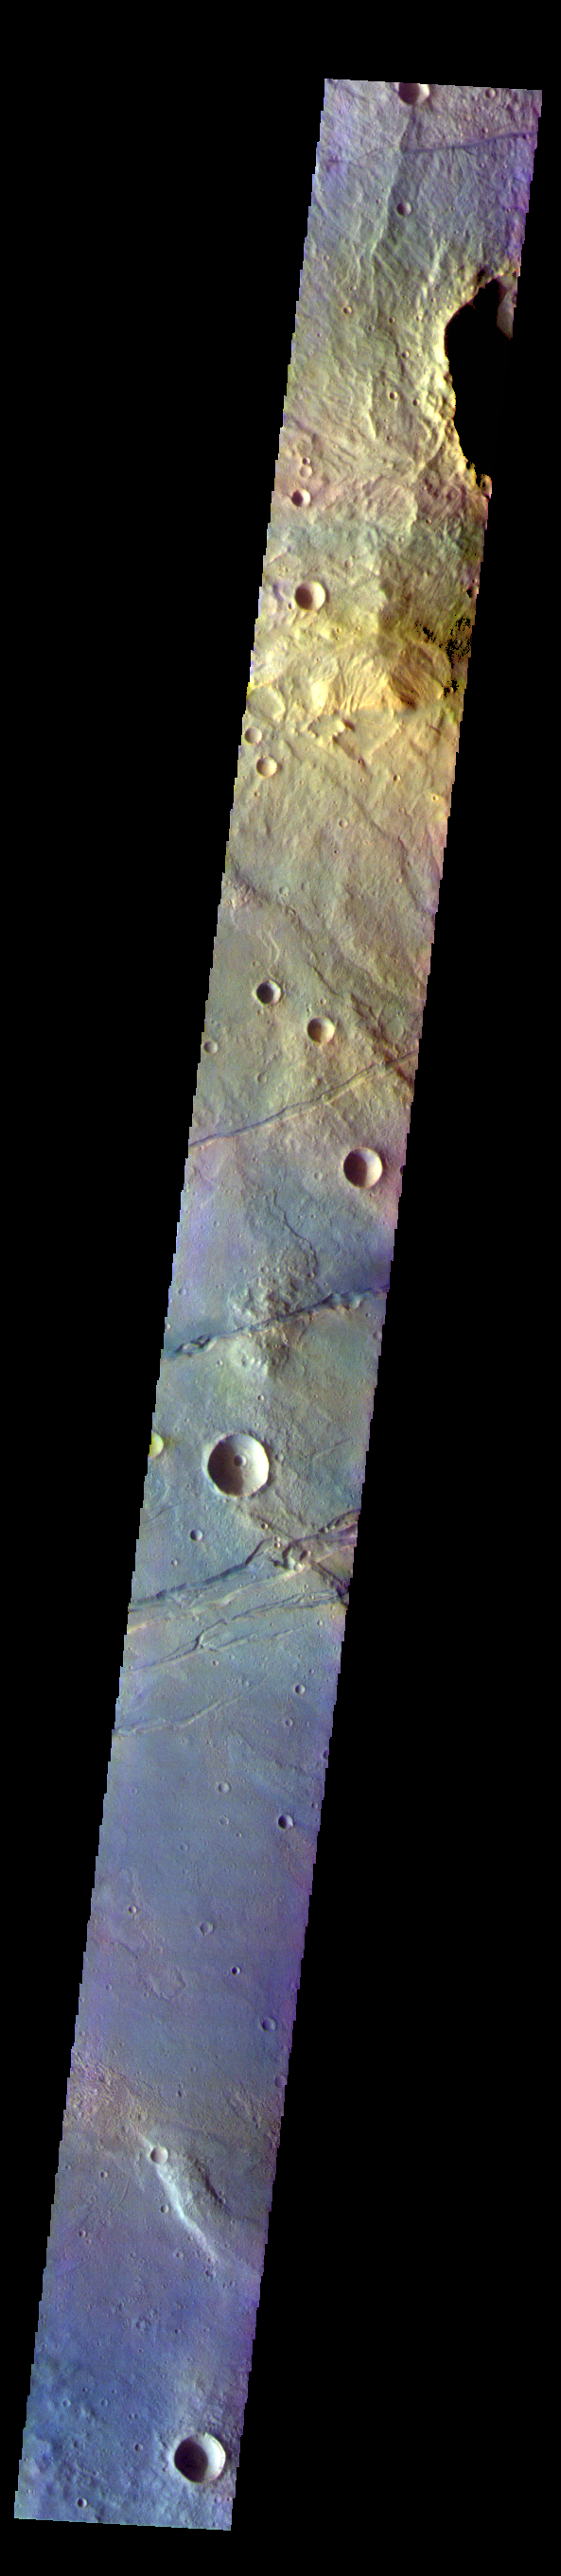

Sirenum Fossae – False Color

The THEMIS VIS camera contains 5 filters. The data from different filters can be combined in multiple ways to create a false color image. These false color images may reveal subtle variations of the surface not easily identified in a single band image. Today’s false color image shows part of Sirenum Fossae. The linear depressions in this VIS image are tectonic graben. Graben are formed by extension of the crust and faulting. When large amounts of pressure or tension are applied to rocks on timescales that are fast enough that the rock cannot respond by deforming, the rock breaks along faults. In the case of a graben, two parallel faults are formed by extension of the crust and the rock in between the faults drops downward into the space created by the extension. Several graben are visible in this THEMIS VIS image, trending from north-northeast to south-southwest. Because the faults defining the graben are formed perpendicular to the direction of the applied stress, we know that extensional forces were pulling the crust apart in the west-northwest/east-southeast direction. The Sirenum Fossae graben are 2735km (1700 miles) long.

The THEMIS VIS camera is capable of capturing color images of the Martian surface using five different color filters. In this mode of operation, the spatial resolution and coverage of the image must be reduced to accommodate the additional data volume produced from using multiple filters. To make a color image, three of the five filter images (each in grayscale) are selected. Each is contrast enhanced and then converted to a red, green, or blue intensity image. These three images are then combined to produce a full color, single image. Because the THEMIS color filters don’t span the full range of colors seen by the human eye, a color THEMIS image does not represent true color. Also, because each single-filter image is contrast enhanced before inclusion in the three-color image, the apparent color variation of the scene is exaggerated. Nevertheless, the color variation that does appear is representative of some change in color, however subtle, in the actual scene. Note that the long edges of THEMIS color images typically contain color artifacts that do not represent surface variation.

Credit: NASA/JPL-Caltech/ASU